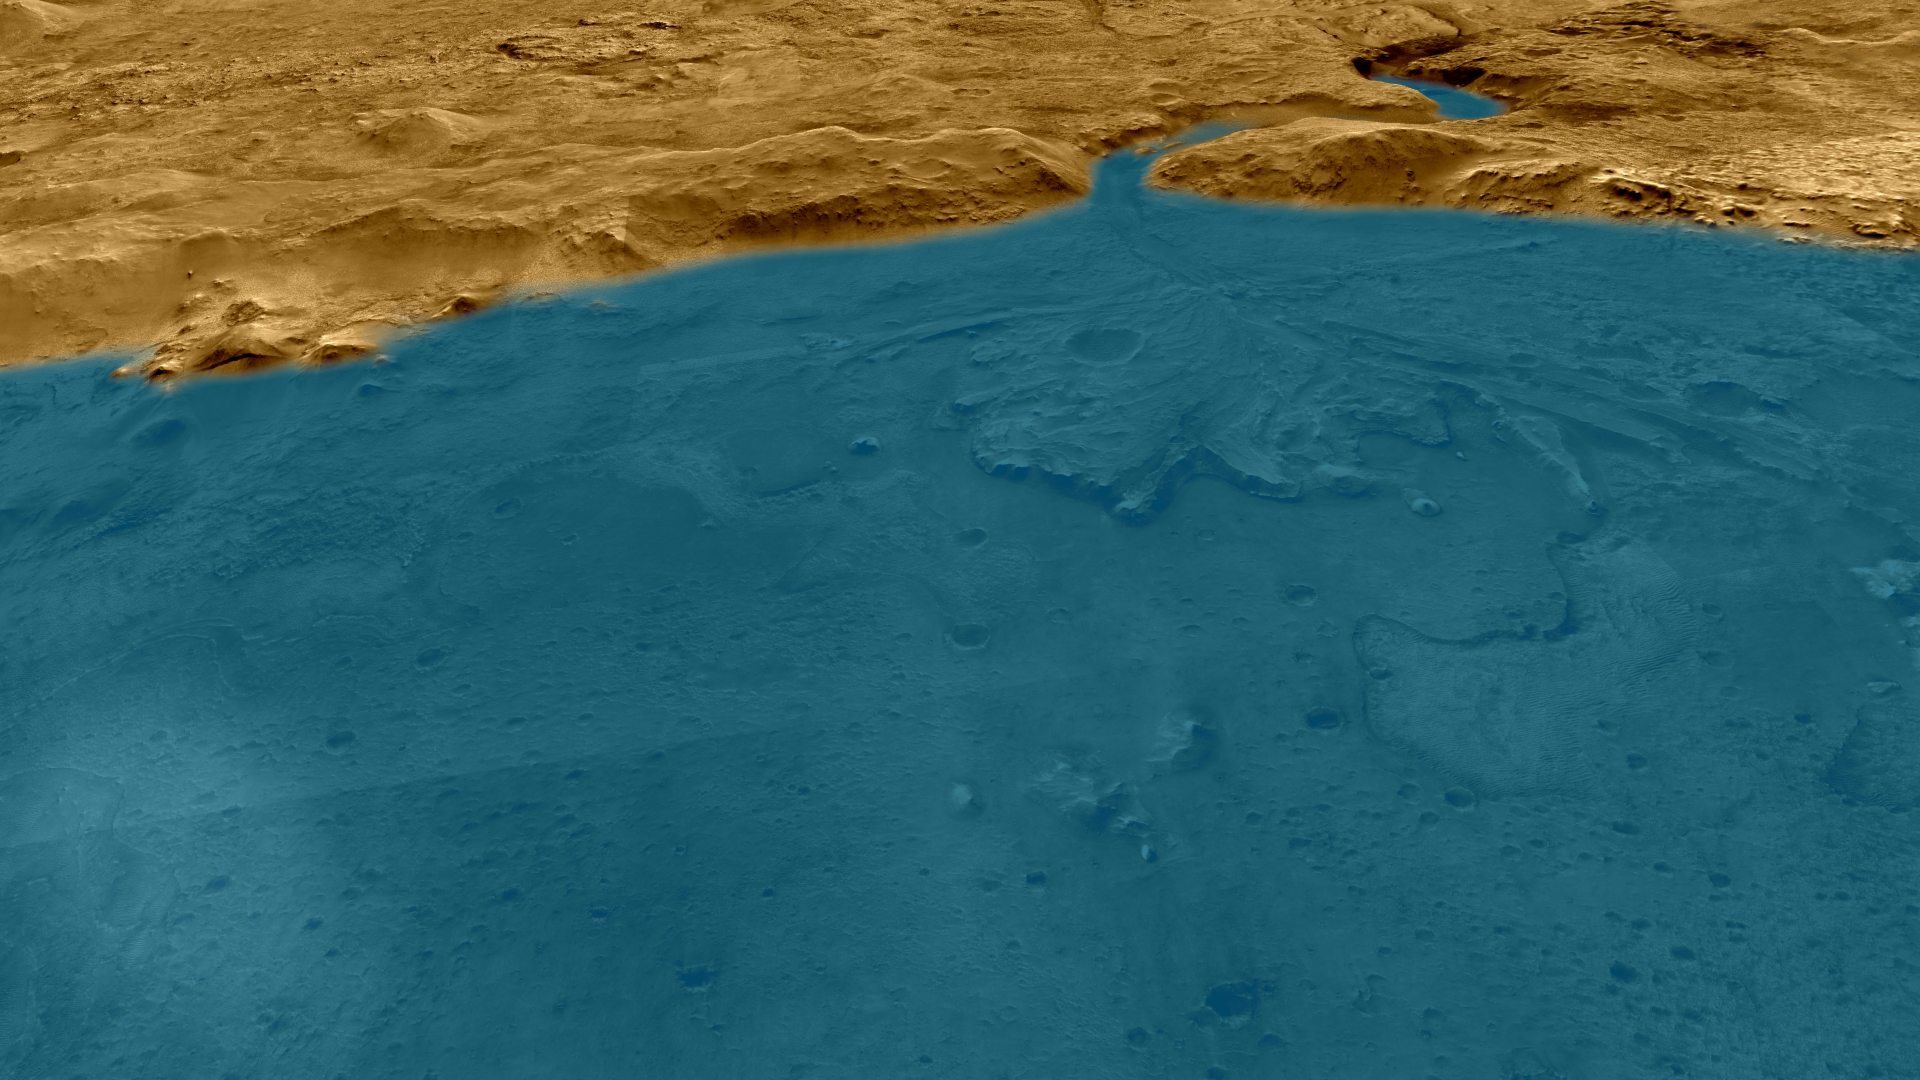

Lake Jezero (Artist’s Concept)

This artist’s concept depicts an aerial view of what the Jezero Crater area of Mars may have looked like billions of years ago.

Credit: NASA/JPL-Caltech/University of Arizona